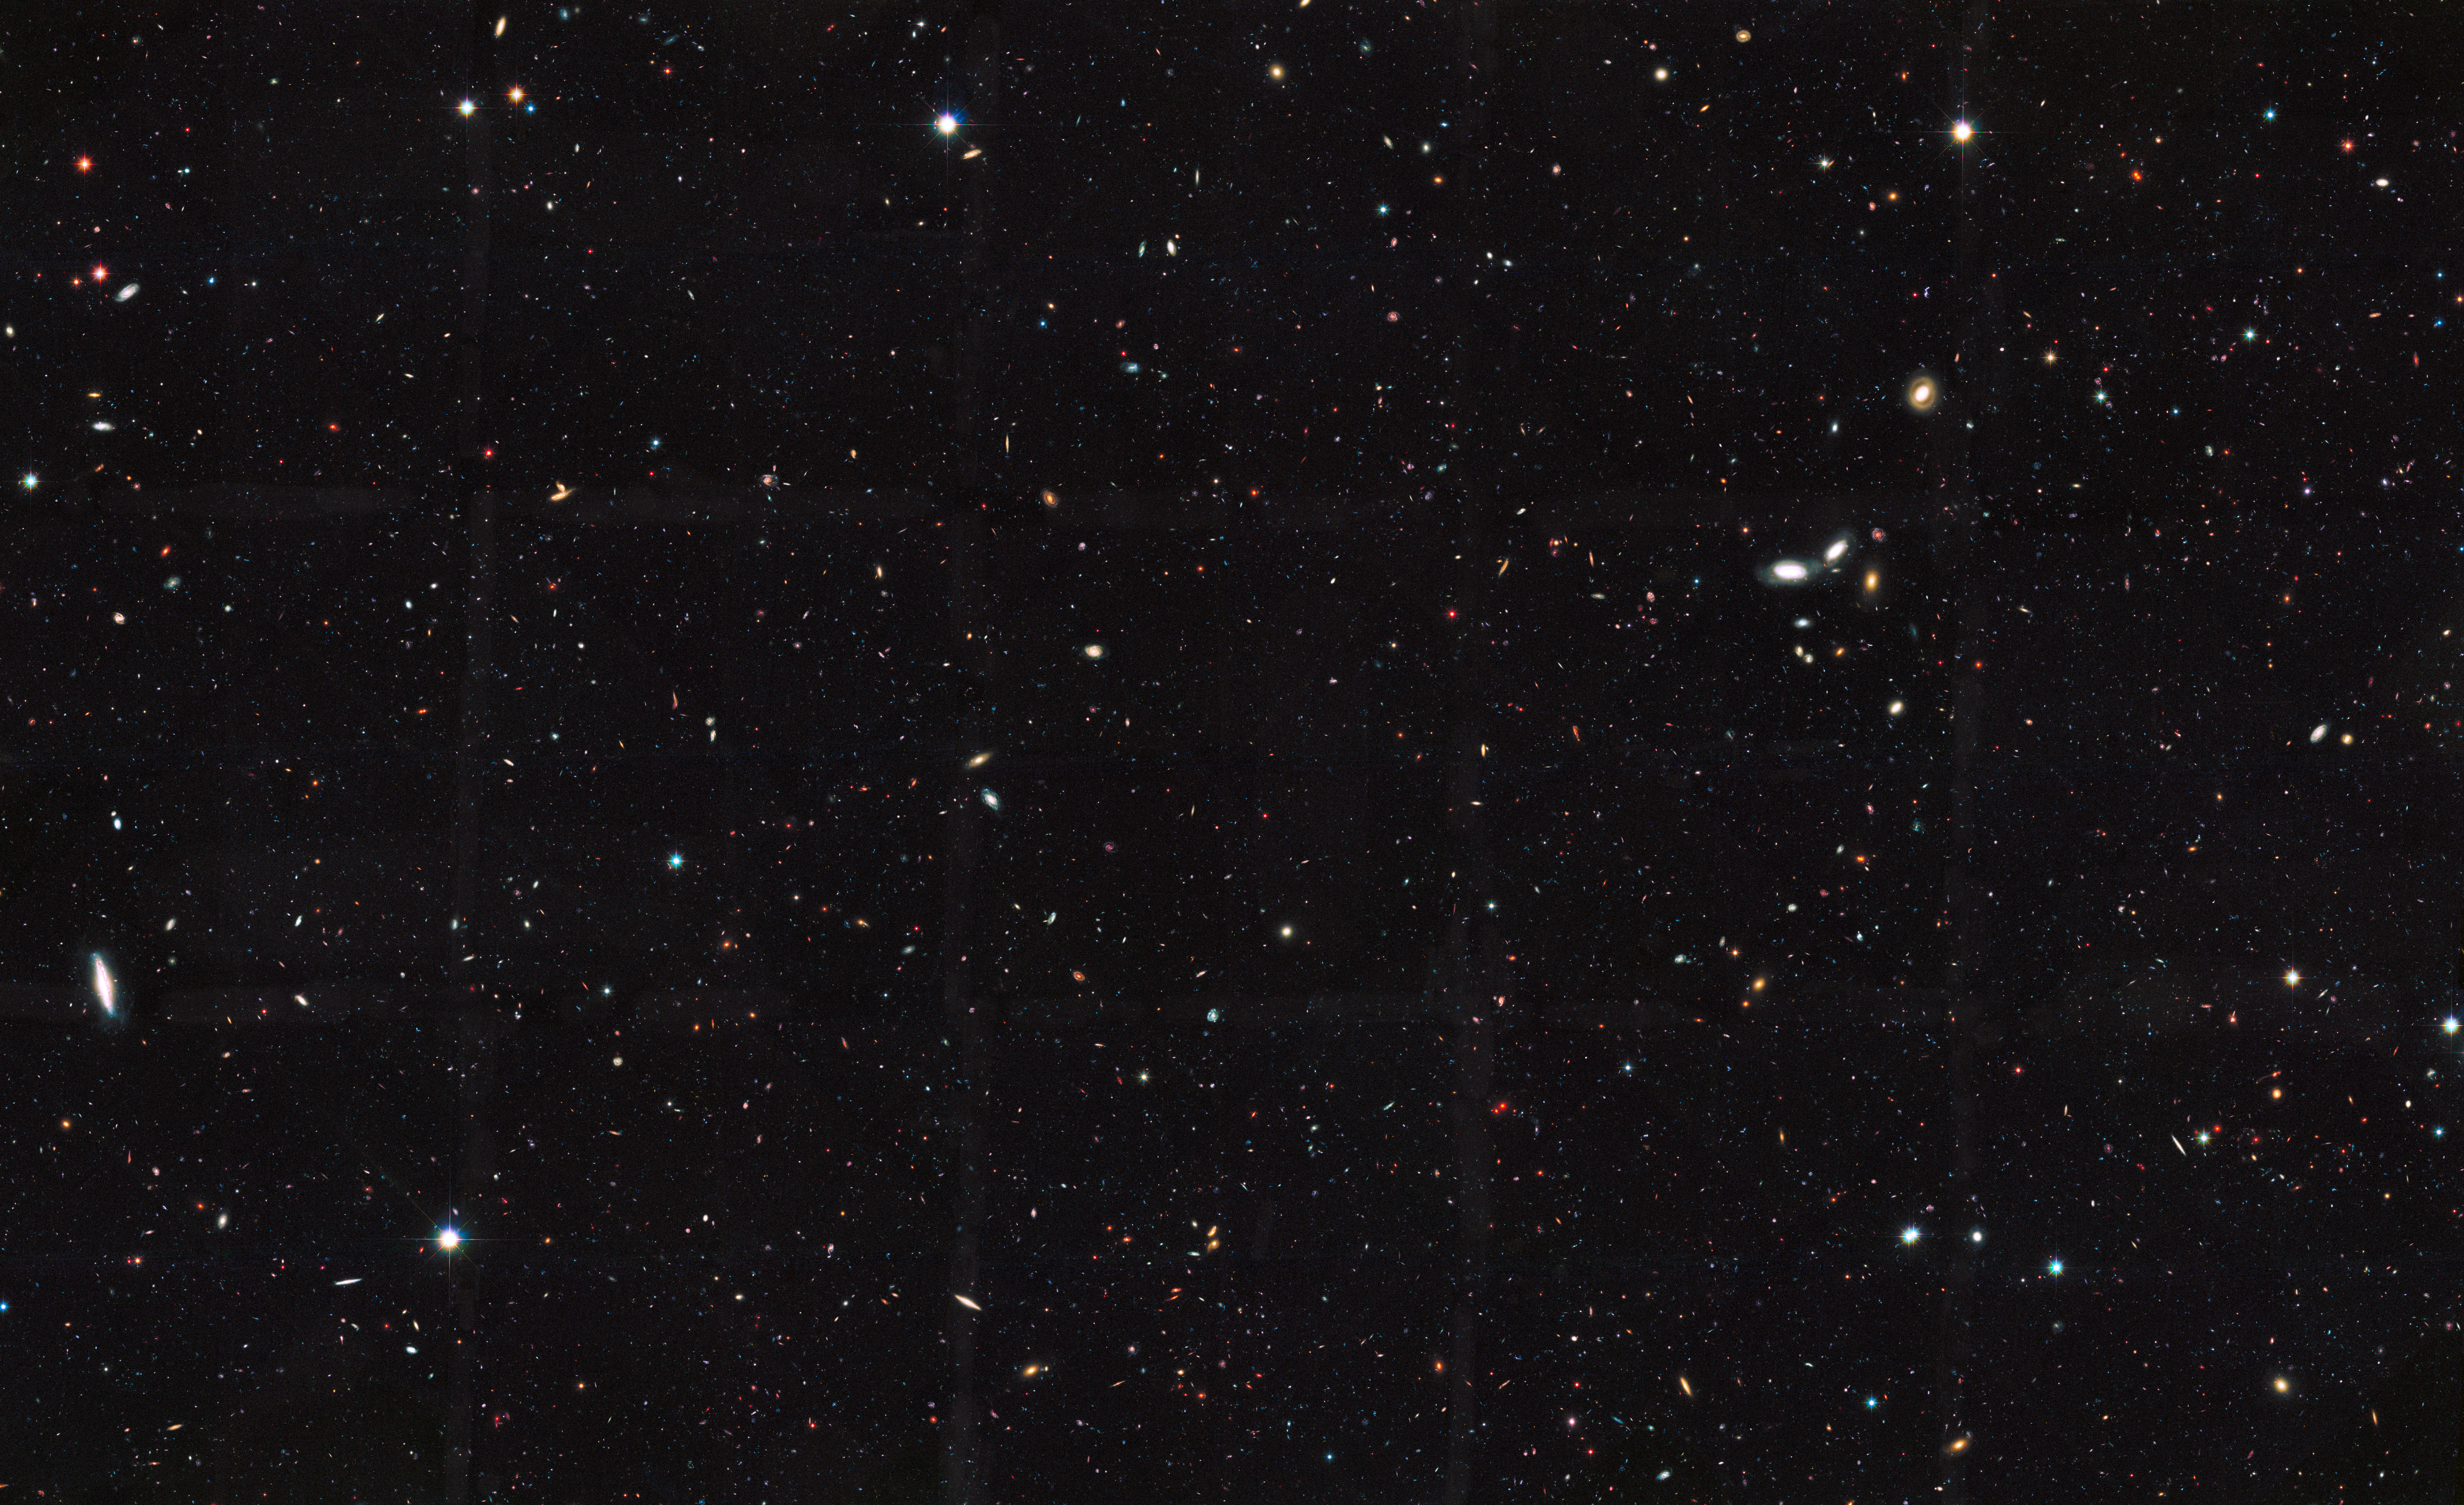

GOODS South

This Hubble Space Telescope view reveals thousands of galaxies stretching back into time across billions of light-years of space. The image covers a portion of a large galaxy census called the Great Observatories Origins Deep Survey (GOODS).

Besides the myriad of galaxies visible in this image, only 10 percent of the total number of galaxies in the universe are observable for the current generation of telescopes, according to a new analysis of the GOODS and other Hubble deep-field surveys. The study's researchers concluded that at least 10 times more galaxies exist in the observable universe than previously thought.

According to the research, about 90 percent of galaxies in the observable universe are too faint and too far away to be seen with present-day telescopes.

Credit: NASA, ESA, the GOODS Team, and M. Giavalisco (University of Massachusetts, Amherst)